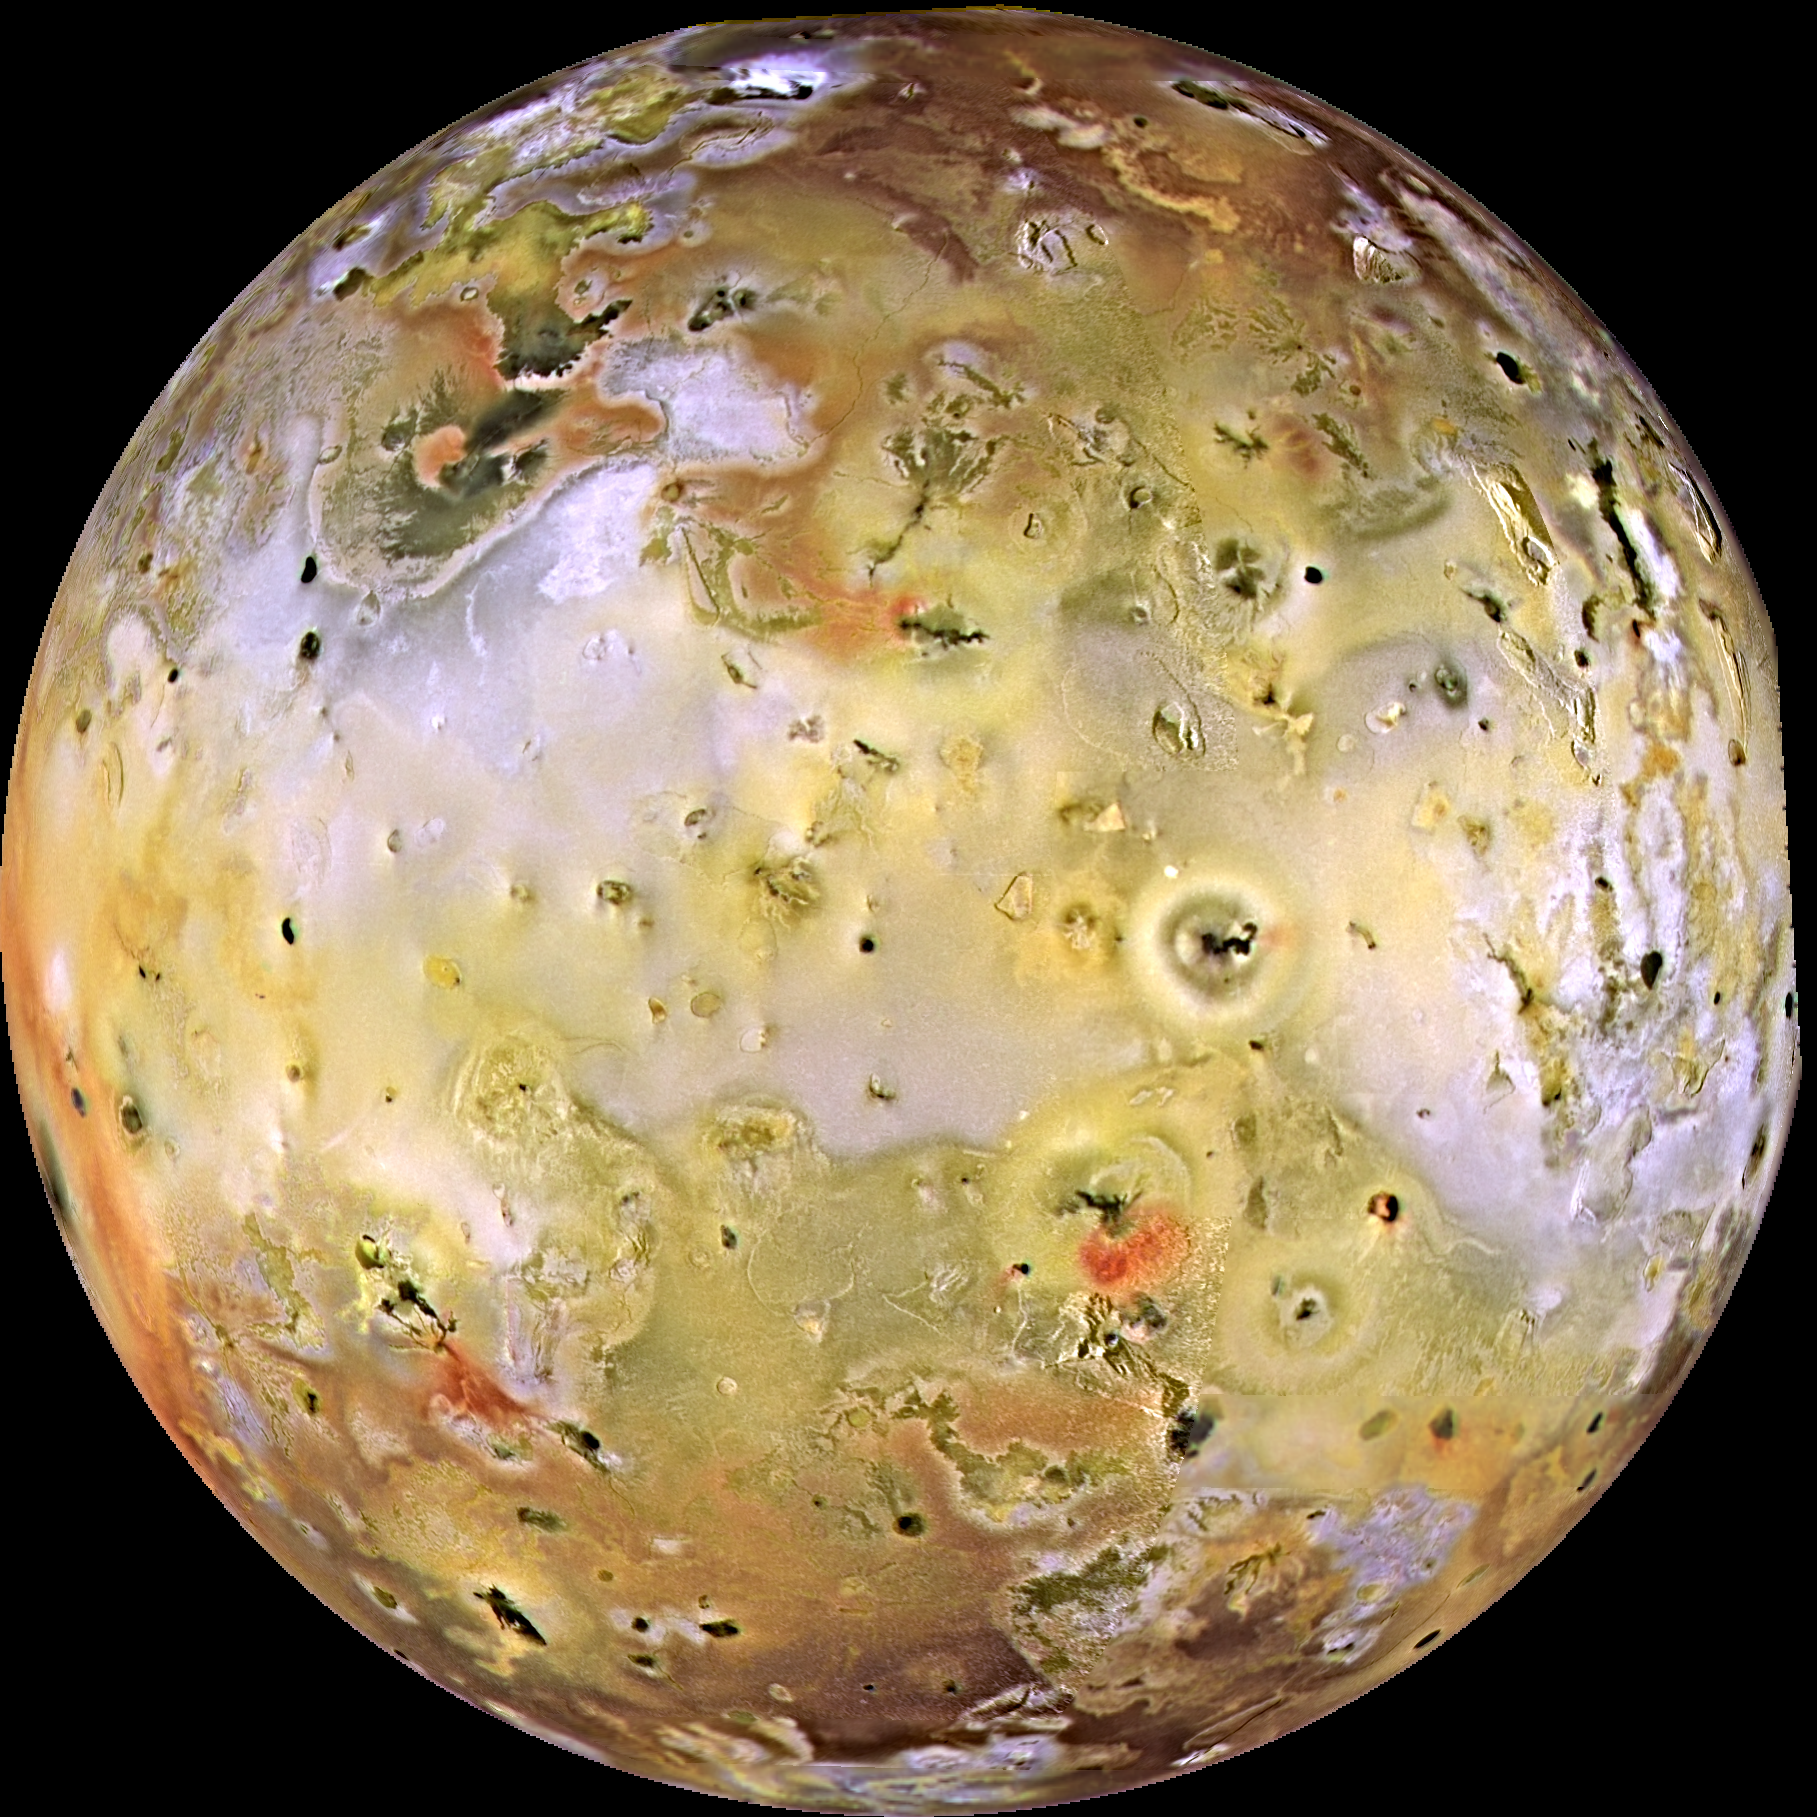

High Resolution Global View of Io

Io, the most volcanic body in the solar system is seen in the highest resolution obtained to date by NASA’s Galileo spacecraft. The smallest features that can be discerned are 2.5 kilometers in size. There are rugged mountains several kilometers high, layered materials forming plateaus, and many irregular depressions called volcanic calderas. Several of the dark, flow-like features correspond to hot spots, and may be active lava flows. There are no landforms resembling impact craters, as the volcanism covers the surface with new deposits much more rapidly than the flux of comets and asteroids can create large impact craters. The picture is centered on the side of Io that always faces away from Jupiter; north is to the top.

Color images acquired on September 7, 1996 have been merged with higher resolution images acquired on November 6, 1996 by the Solid State Imaging (CCD) system aboard NASA’s Galileo spacecraft. The color is composed of data taken, at a range of 487,000 kilometers, in the near-infrared, green, and violet filters and has been enhanced to emphasize the extraordinary variations in color and brightness that characterize Io’s face. The high resolution images were obtained at ranges which varied from 245,719 kilometers to 403,100 kilometers.

Launched in October 1989, Galileo entered orbit around Jupiter on December 7, 1995. The spacecraft’s mission is to conduct detailed studies of the giant planet, its largest moons and the Jovian magnetic environment. The Jet Propulsion Laboratory, Pasadena, CA manages the mission for NASA’s Office of Space Science, Washington, DC.

Credit: NASA/JPL/University of Arizona